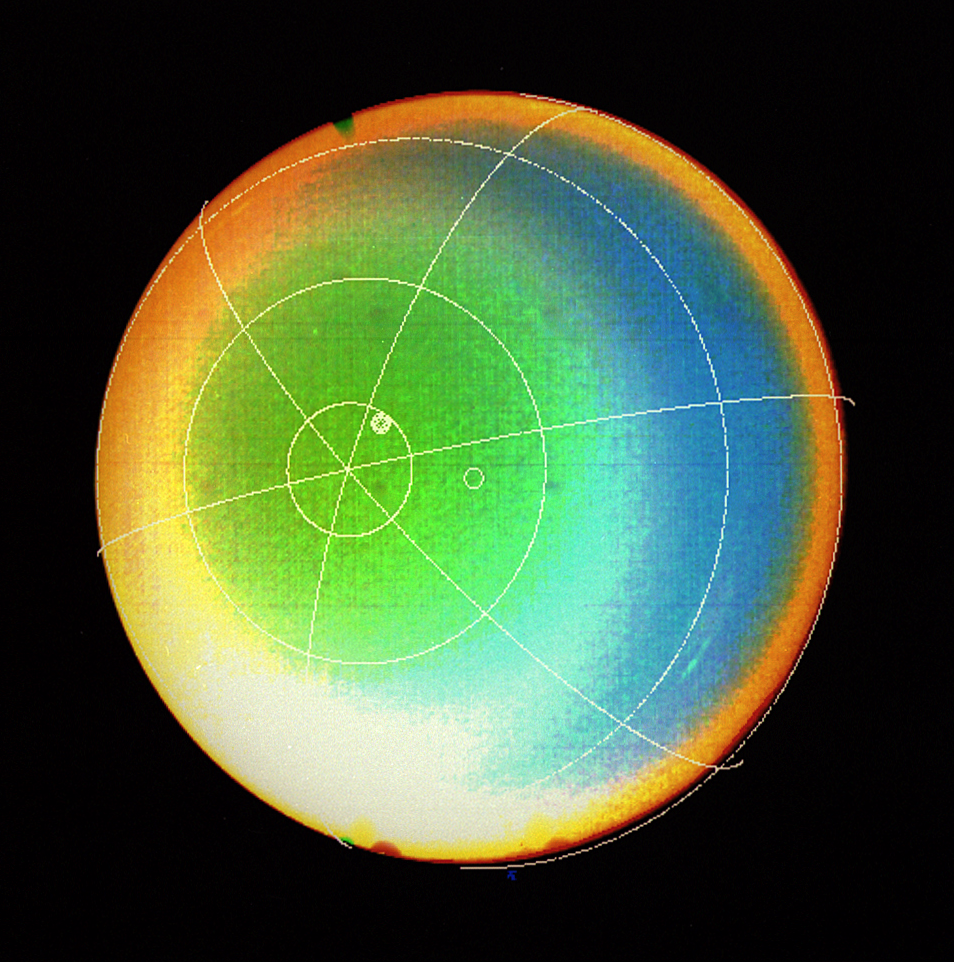

Uranus’ Atmosphere

A latitude-longitude grid superimposed on this Voyager 2 false color image shows that Uranus’ atmosphere circulates in the same direction as the planet rotates.

JPL manages and controls the Voyager project for NASA’s Office of Space Science.

Credit: NASA/JPL